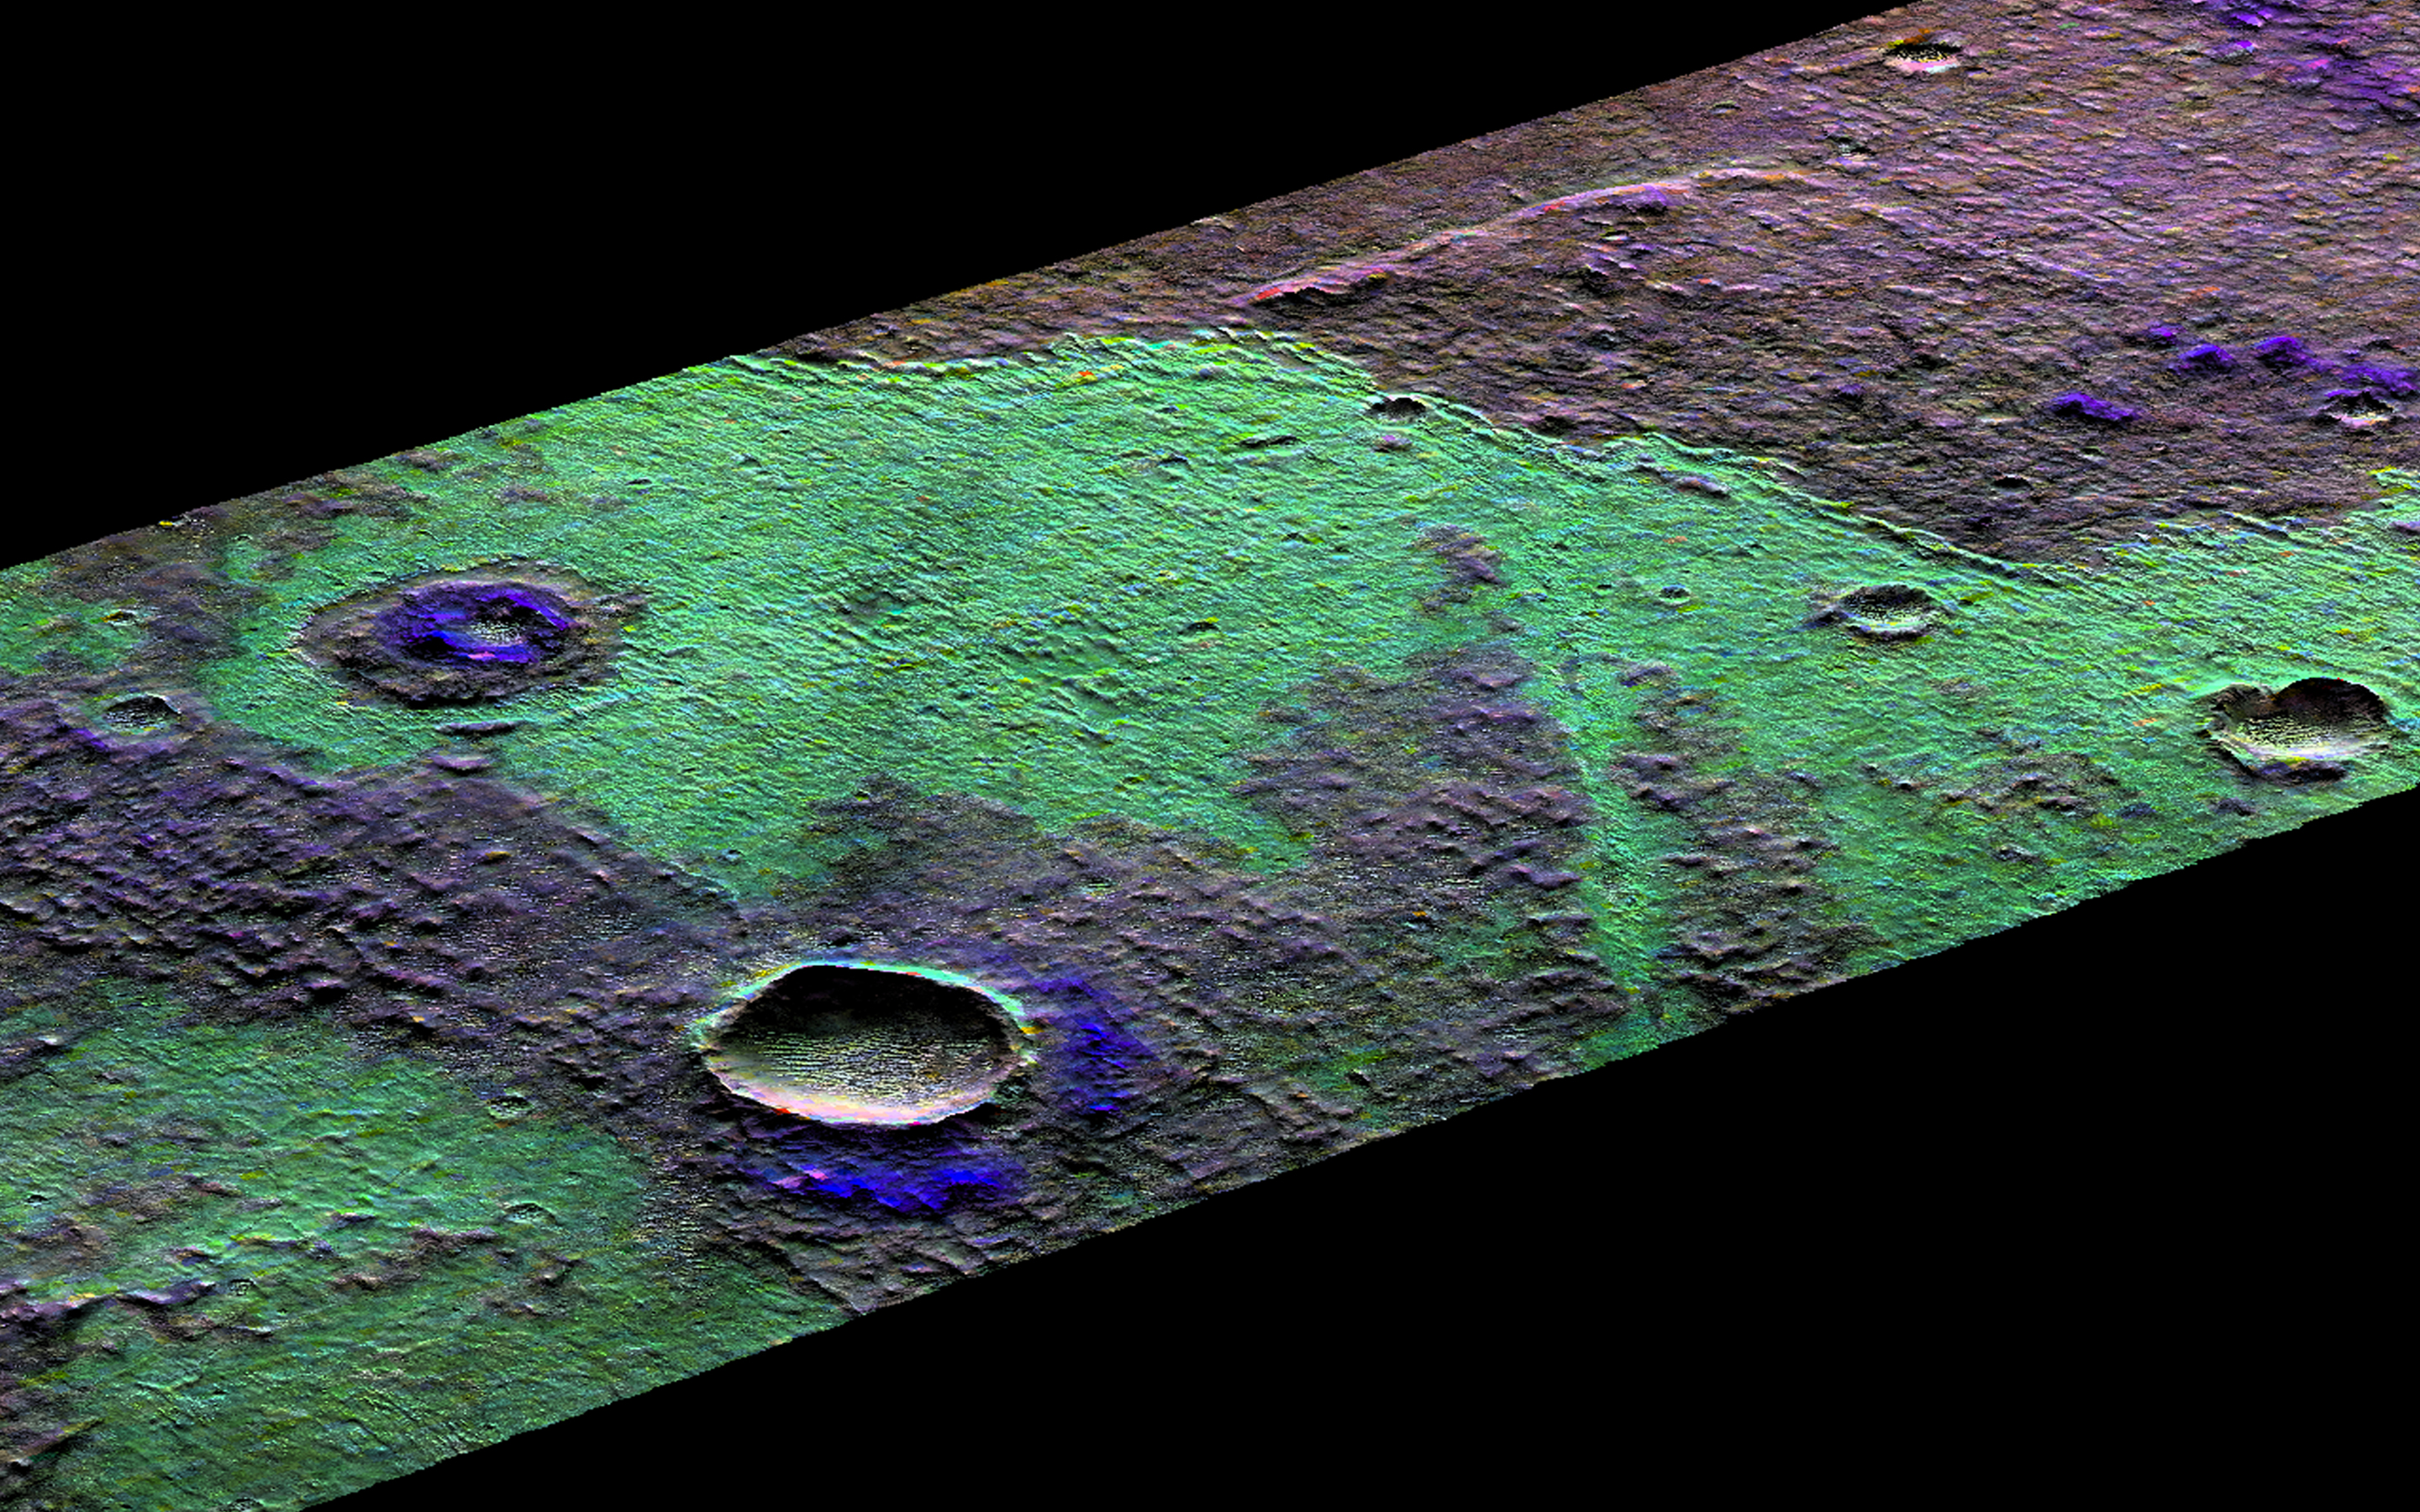

Looking at Martian Salts and Clays

This 3D perspective view is a composite of both HiRISE and data from CRISM, another instrument onboard MRO. This view covers a small patch of ancient Martian real estate in Terra Sirenum.

CRISM collects spectral data that can be used as a chemical fingerprint for the upper most surface. This information suggests that this small patch of surface is covered with salts (chlorides) represented in green and water-rich clays that appear in blue.

CRISM colors can be added to high-resolution images to enhance our knowledge of these materials. They also match nicely with the surface features in our HiRISE image. For example, a fissure near the center of the image may be a a clue to the origin of the salts. The fissure may be a fracture where warm salt-laden water may have welled up, erupted and ponded on the surface. These waters then evaporated leaving the salt-rich deposits behind.

The map is projected here at a scale of 25 centimeters (9.8 inches) per pixel. [The original image scale is 25.4 centimeters (10 inches) per pixel (with 1 x 1 binning); objects on the order of 76 centimeters (30.0 inches) across are resolved.] North is up.

This is a stereo pair with PSP_006668_1470.

The University of Arizona, Tucson, operates HiRISE, which was built by Ball Aerospace & Technologies Corp., Boulder, Colorado. NASA’s Jet Propulsion Laboratory, a division of Caltech in Pasadena, California, manages the Mars Reconnaissance Orbiter Project for NASA’s Science Mission Directorate, Washington.

Credit: NASA/JPL-Caltech/University of Arizona